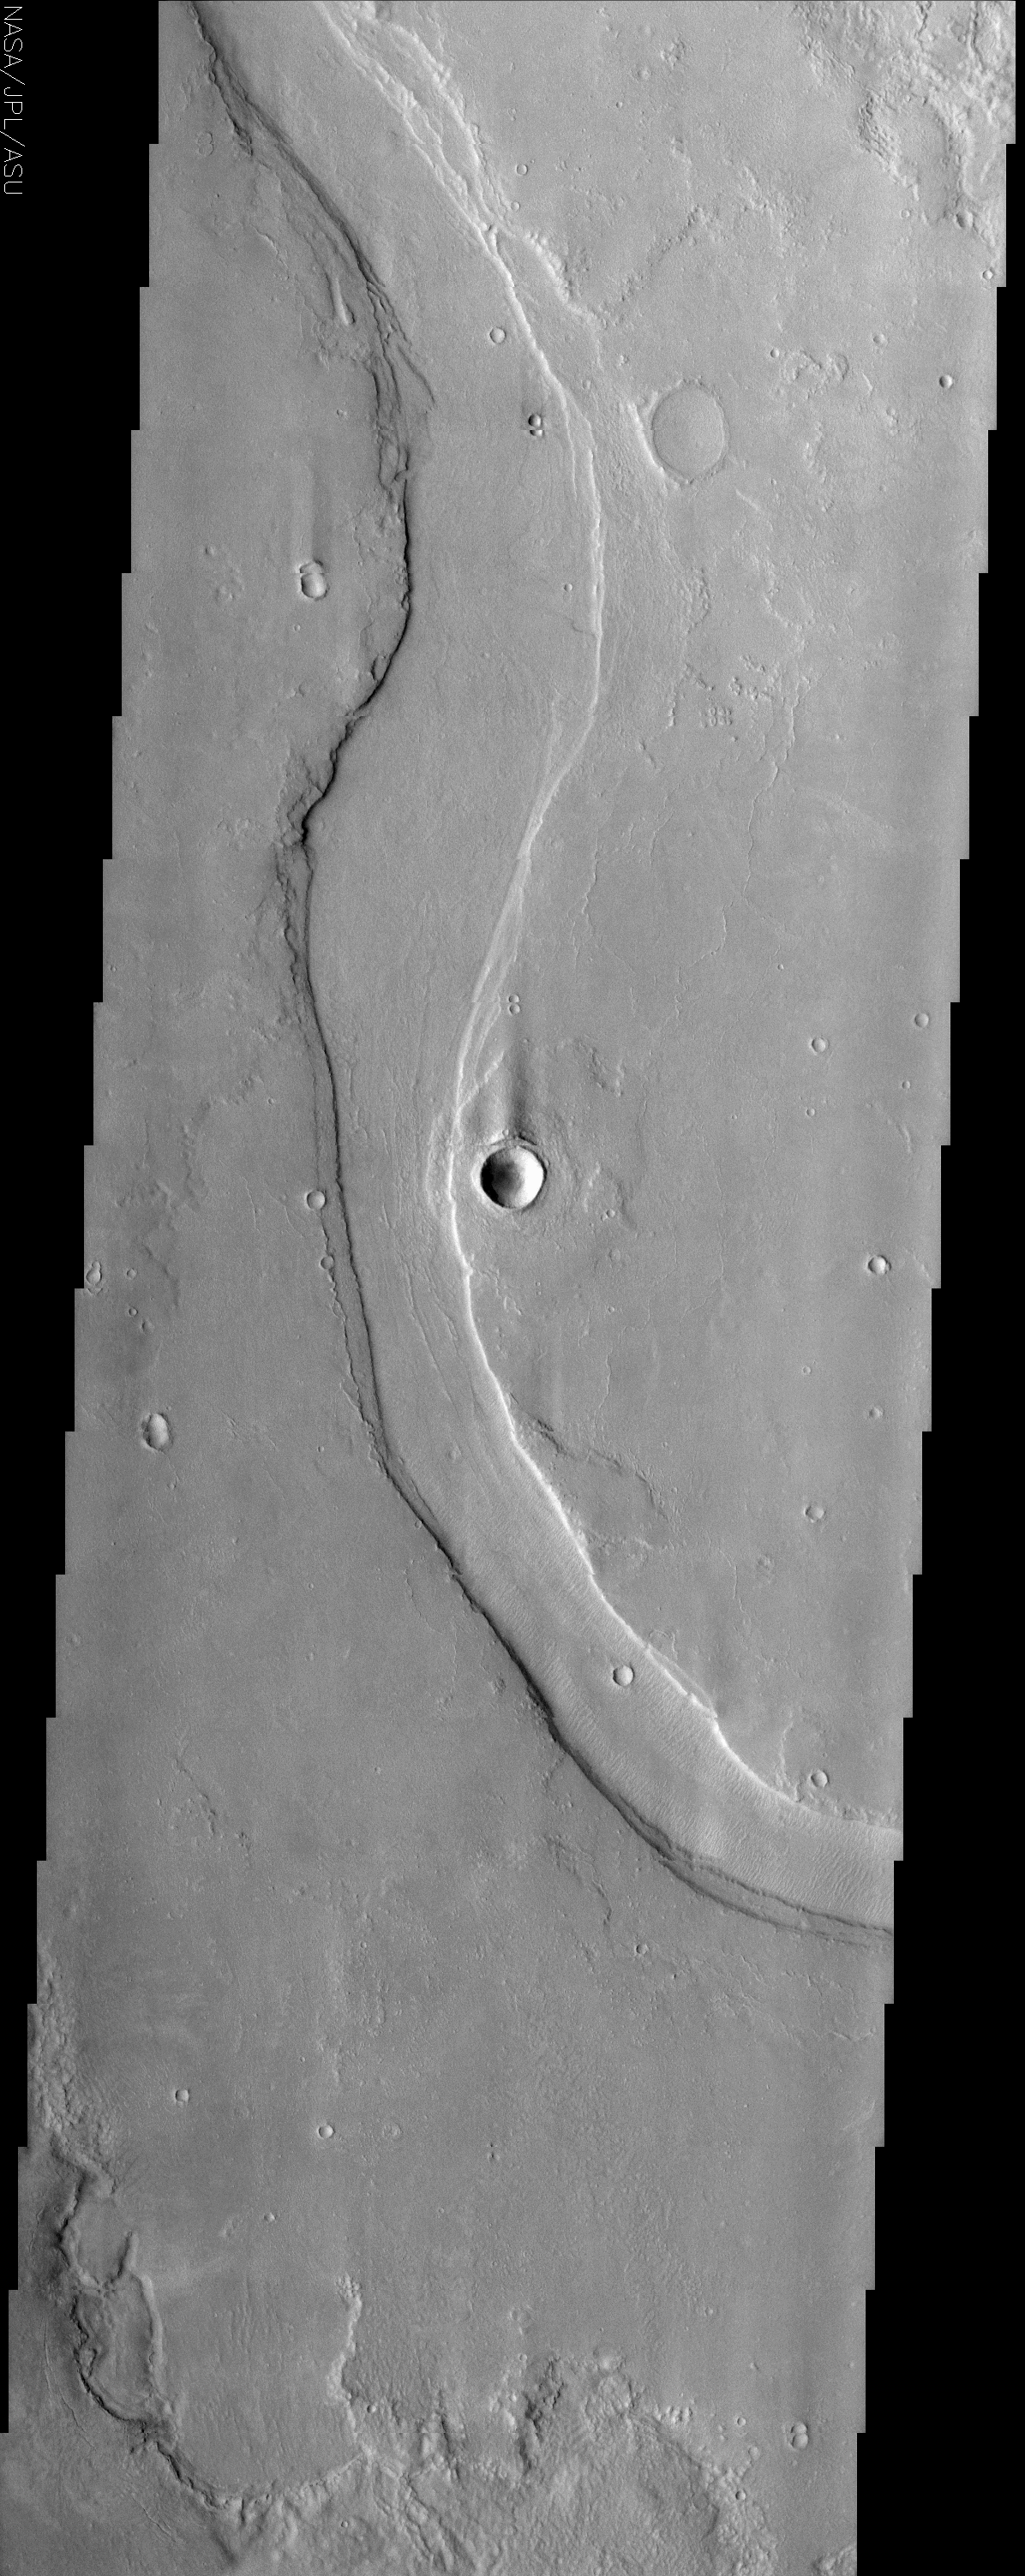

Hrad Valles

(Released 15 July 2002)
Hrad Valles is located north-northwest of the large Elysium Mons volcanic complex and is yet another example of a channel that likely carried fluids. The formation of Hrad Valles may have differed from some other channels on Mars in that its proximity to Elysium Mons could have promoted significant interactions between ground water or ice and the lavas of the volcano. Some scientists have suggested that very hot subsurface lavas may have intruded the local rocks and quickly melted and vaporized ground ice, causing the overlying rock to be broken up and possibly ejected. The breakup and ejection of the local rocks, combined with the newly formed volcanic rocks and melted ice, could have resulted in the formation of mudflows at the source of Hrad Valles, and over the longer term, continued release of melt water that carved the long, sinuous channel.

Credit: NASA/JPL/Arizona State University